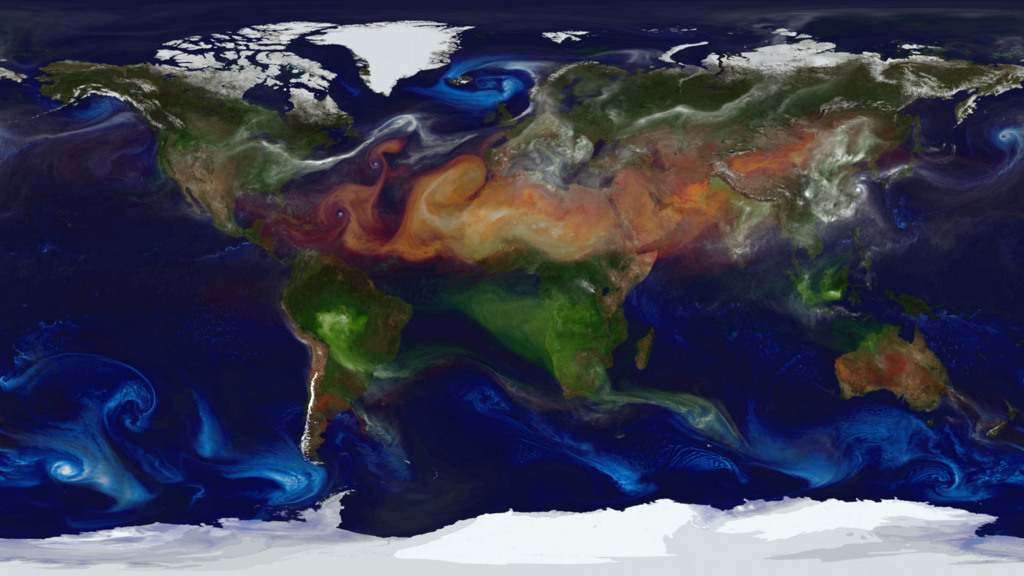

Paint by Particle

NASA models and supercomputing have created a colorful new view of aerosol movement. Satellites, balloon-borne instruments and ground-based devices make 30 million observations of the atmosphere each day. Yet these measurements still give an incomplete picture of the complex interactions within the membrane surrounding Earth. Enter climate models. Through mathematical experiments, modelers can move Earth forward or backward in time to create a dynamic portrait of the planet. Researchers from NASA Goddard’s Global Modeling and Assimilation Office recently ran a simulation of the atmosphere that captured how winds whip aerosols around the world. Such simulations allow scientists to better understand how these tiny particulates travel in the atmosphere and influence weather and climate. In the visualization below, covering August 2006 to April 2007, watch as dust and sea salt swirl inside cyclones, carbon bursts from fires, sulfate streams from volcanoes—and see how these aerosols paint the modeled world.

Credit: NASA/Goddard Space Flight Center